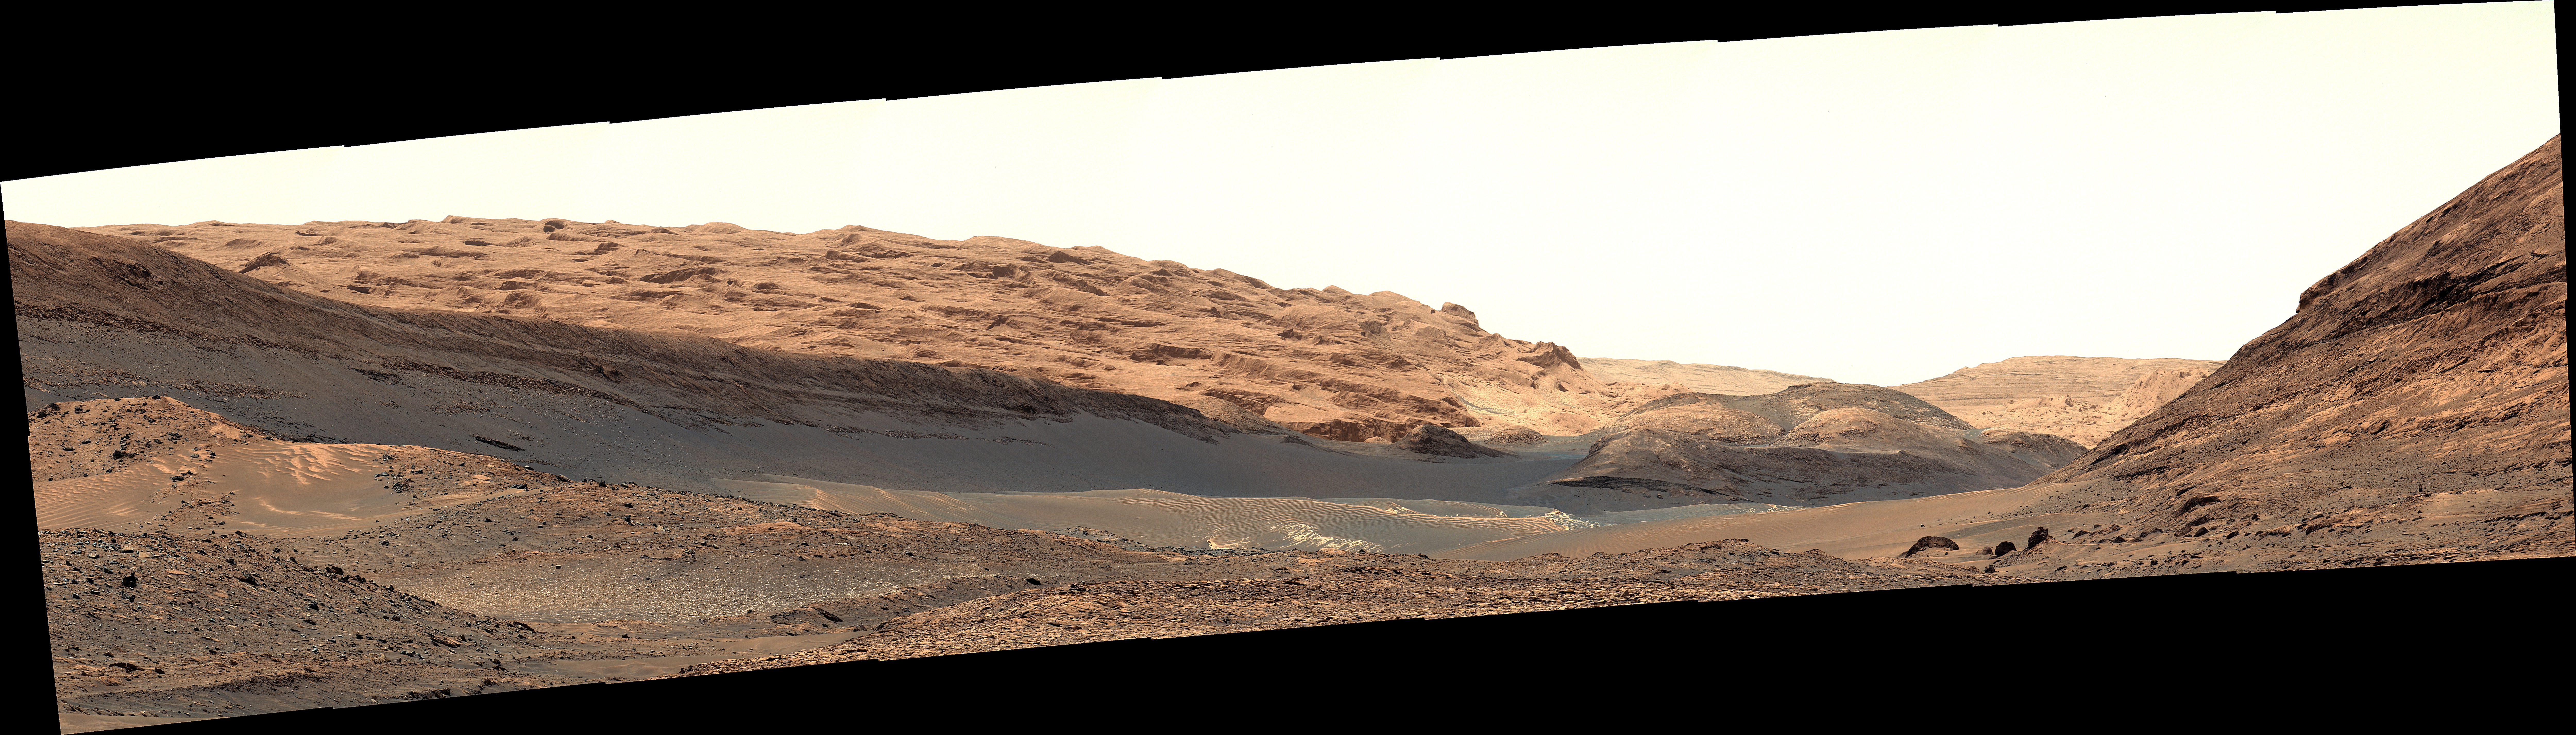

Curiosity Views the Yardang Unit

NASA’s Curiosity Mars rover captured this view of a geological region called the Yardang Unit using its Mast Camera, or Mastcam, on Nov. 2, 2024, the 4,352nd Martian day, or sol, of the mission. This mosaic is made up of 18 images that were stitched together after being sent back to Earth. The color has been adjusted to match lighting conditions as the human eye would see them on Earth.

A yardang is an elongated ridge created by wind erosion. The Yardang Unit is a layer found at the uppermost reaches of the foothills at the base of Mount Sharp, a 3-mile-tall (5-kilometer-tall) mountain that Curiosity has been ascending since 2014. The color, texture, and tilt of the layers in the Yardang Unit make it distinct from lower layers on the mountain. Mount Sharp is an exciting place for scientists to study because it’s made up of a number of layers, each representing a distinct era in the climate of ancient Mars.

Curiosity was built by NASA’s Jet Propulsion Laboratory, which is managed by Caltech in Pasadena, California. JPL leads the mission on behalf of NASA’s Science Mission Directorate in Washington. Malin Space Science Systems in San Diego built and operates Mastcam.

Credit: NASA/JPL-Caltech/MSSS